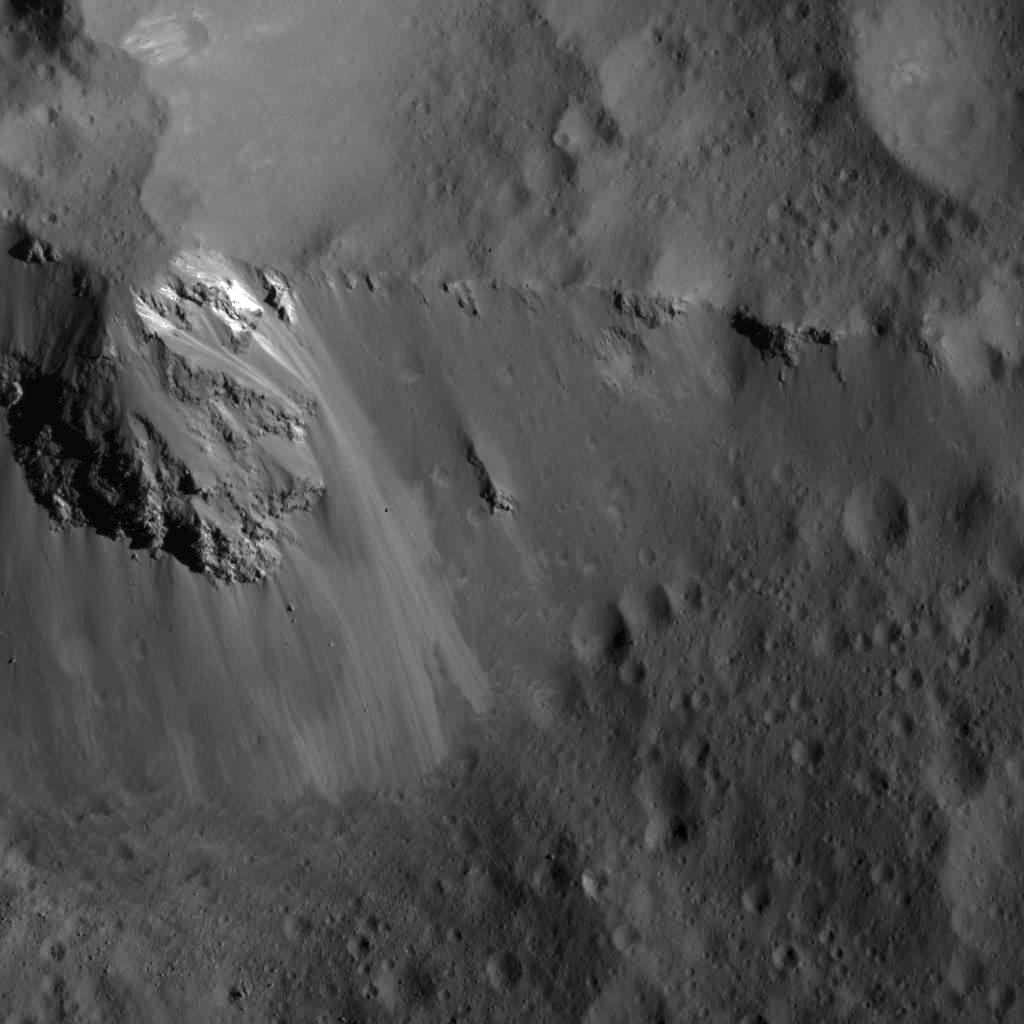

Large Block Along the Ridge of Urvara Crater

This image was obtained by NASA’s Dawn spacecraft on July 24, 2018 from an altitude of about 36 miles (58 kilometers).

The center of this picture is located at about 46.1 degrees south latitude and 248.5 degrees east longitude.

Dawn’s mission is managed by JPL for NASA’s Science Mission Directorate in Washington. Dawn is a project of the directorates Discovery Program, managed by NASA’s Marshall Space Flight Center in Huntsville, Alabama. JPL is responsible for overall Dawn mission science. Orbital ATK Inc., in Dulles, Virginia, designed and built the spacecraft. The German Aerospace Center, Max Planck Institute for Solar System Research, Italian Space Agency and Italian National Astrophysical Institute are international partners on the mission team.

Credit: NASA/JPL-Caltech/UCLA/MPS/DLR/IDA